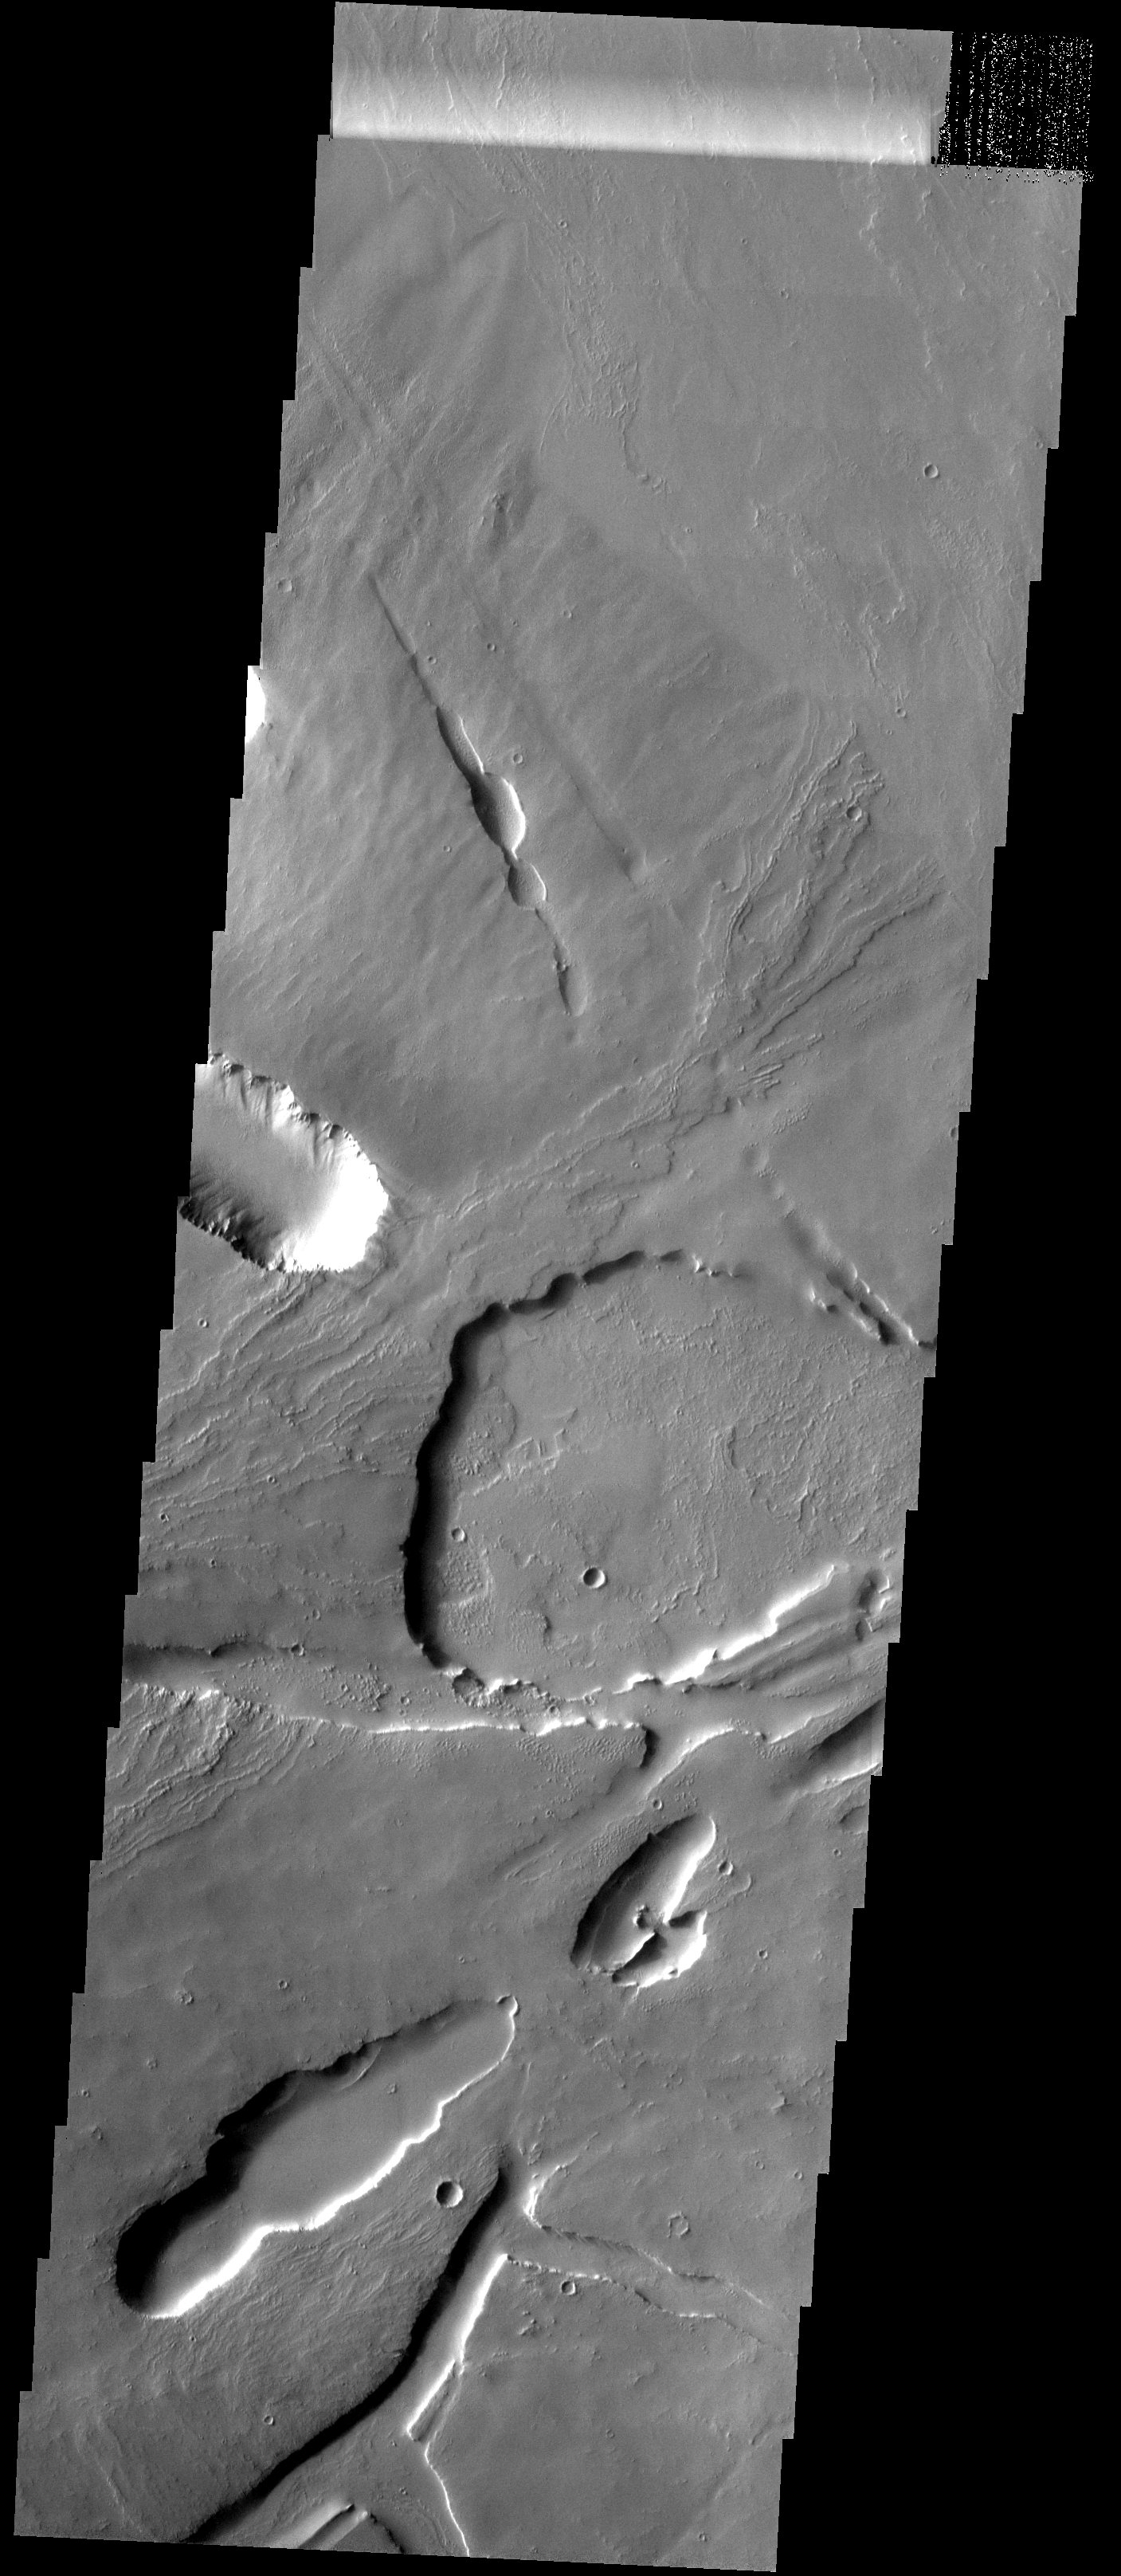

Pavonis Mons

This images shows part of the northeastern flank and margin of Pavonis Mons. Collapse features are common on the margins of the Tharsis volcanoes along the vent axis.

Image information: VIS instrument. Latitude 3.4N, Longitude 250.0E. 18 meter/pixel resolution.

Please see the THEMIS Data Citation Note for details on crediting THEMIS images.

Note: this THEMIS visual image has not been radiometrically nor geometrically calibrated for this preliminary release. An empirical correction has been performed to remove instrumental effects. A linear shift has been applied in the cross-track and down-track direction to approximate spacecraft and planetary motion. Fully calibrated and geometrically projected images will be released through the Planetary Data System in accordance with Project policies at a later time.

NASA’s Jet Propulsion Laboratory manages the 2001 Mars Odyssey mission for NASA’s Office of Space Science, Washington, D.C. The Thermal Emission Imaging System (THEMIS) was developed by Arizona State University, Tempe, in collaboration with Raytheon Santa Barbara Remote Sensing. The THEMIS investigation is led by Dr. Philip Christensen at Arizona State University. Lockheed Martin Astronautics, Denver, is the prime contractor for the Odyssey project, and developed and built the orbiter. Mission operations are conducted jointly from Lockheed Martin and from JPL, a division of the California Institute of Technology in Pasadena.

Credit: NASA/JPL/ASU